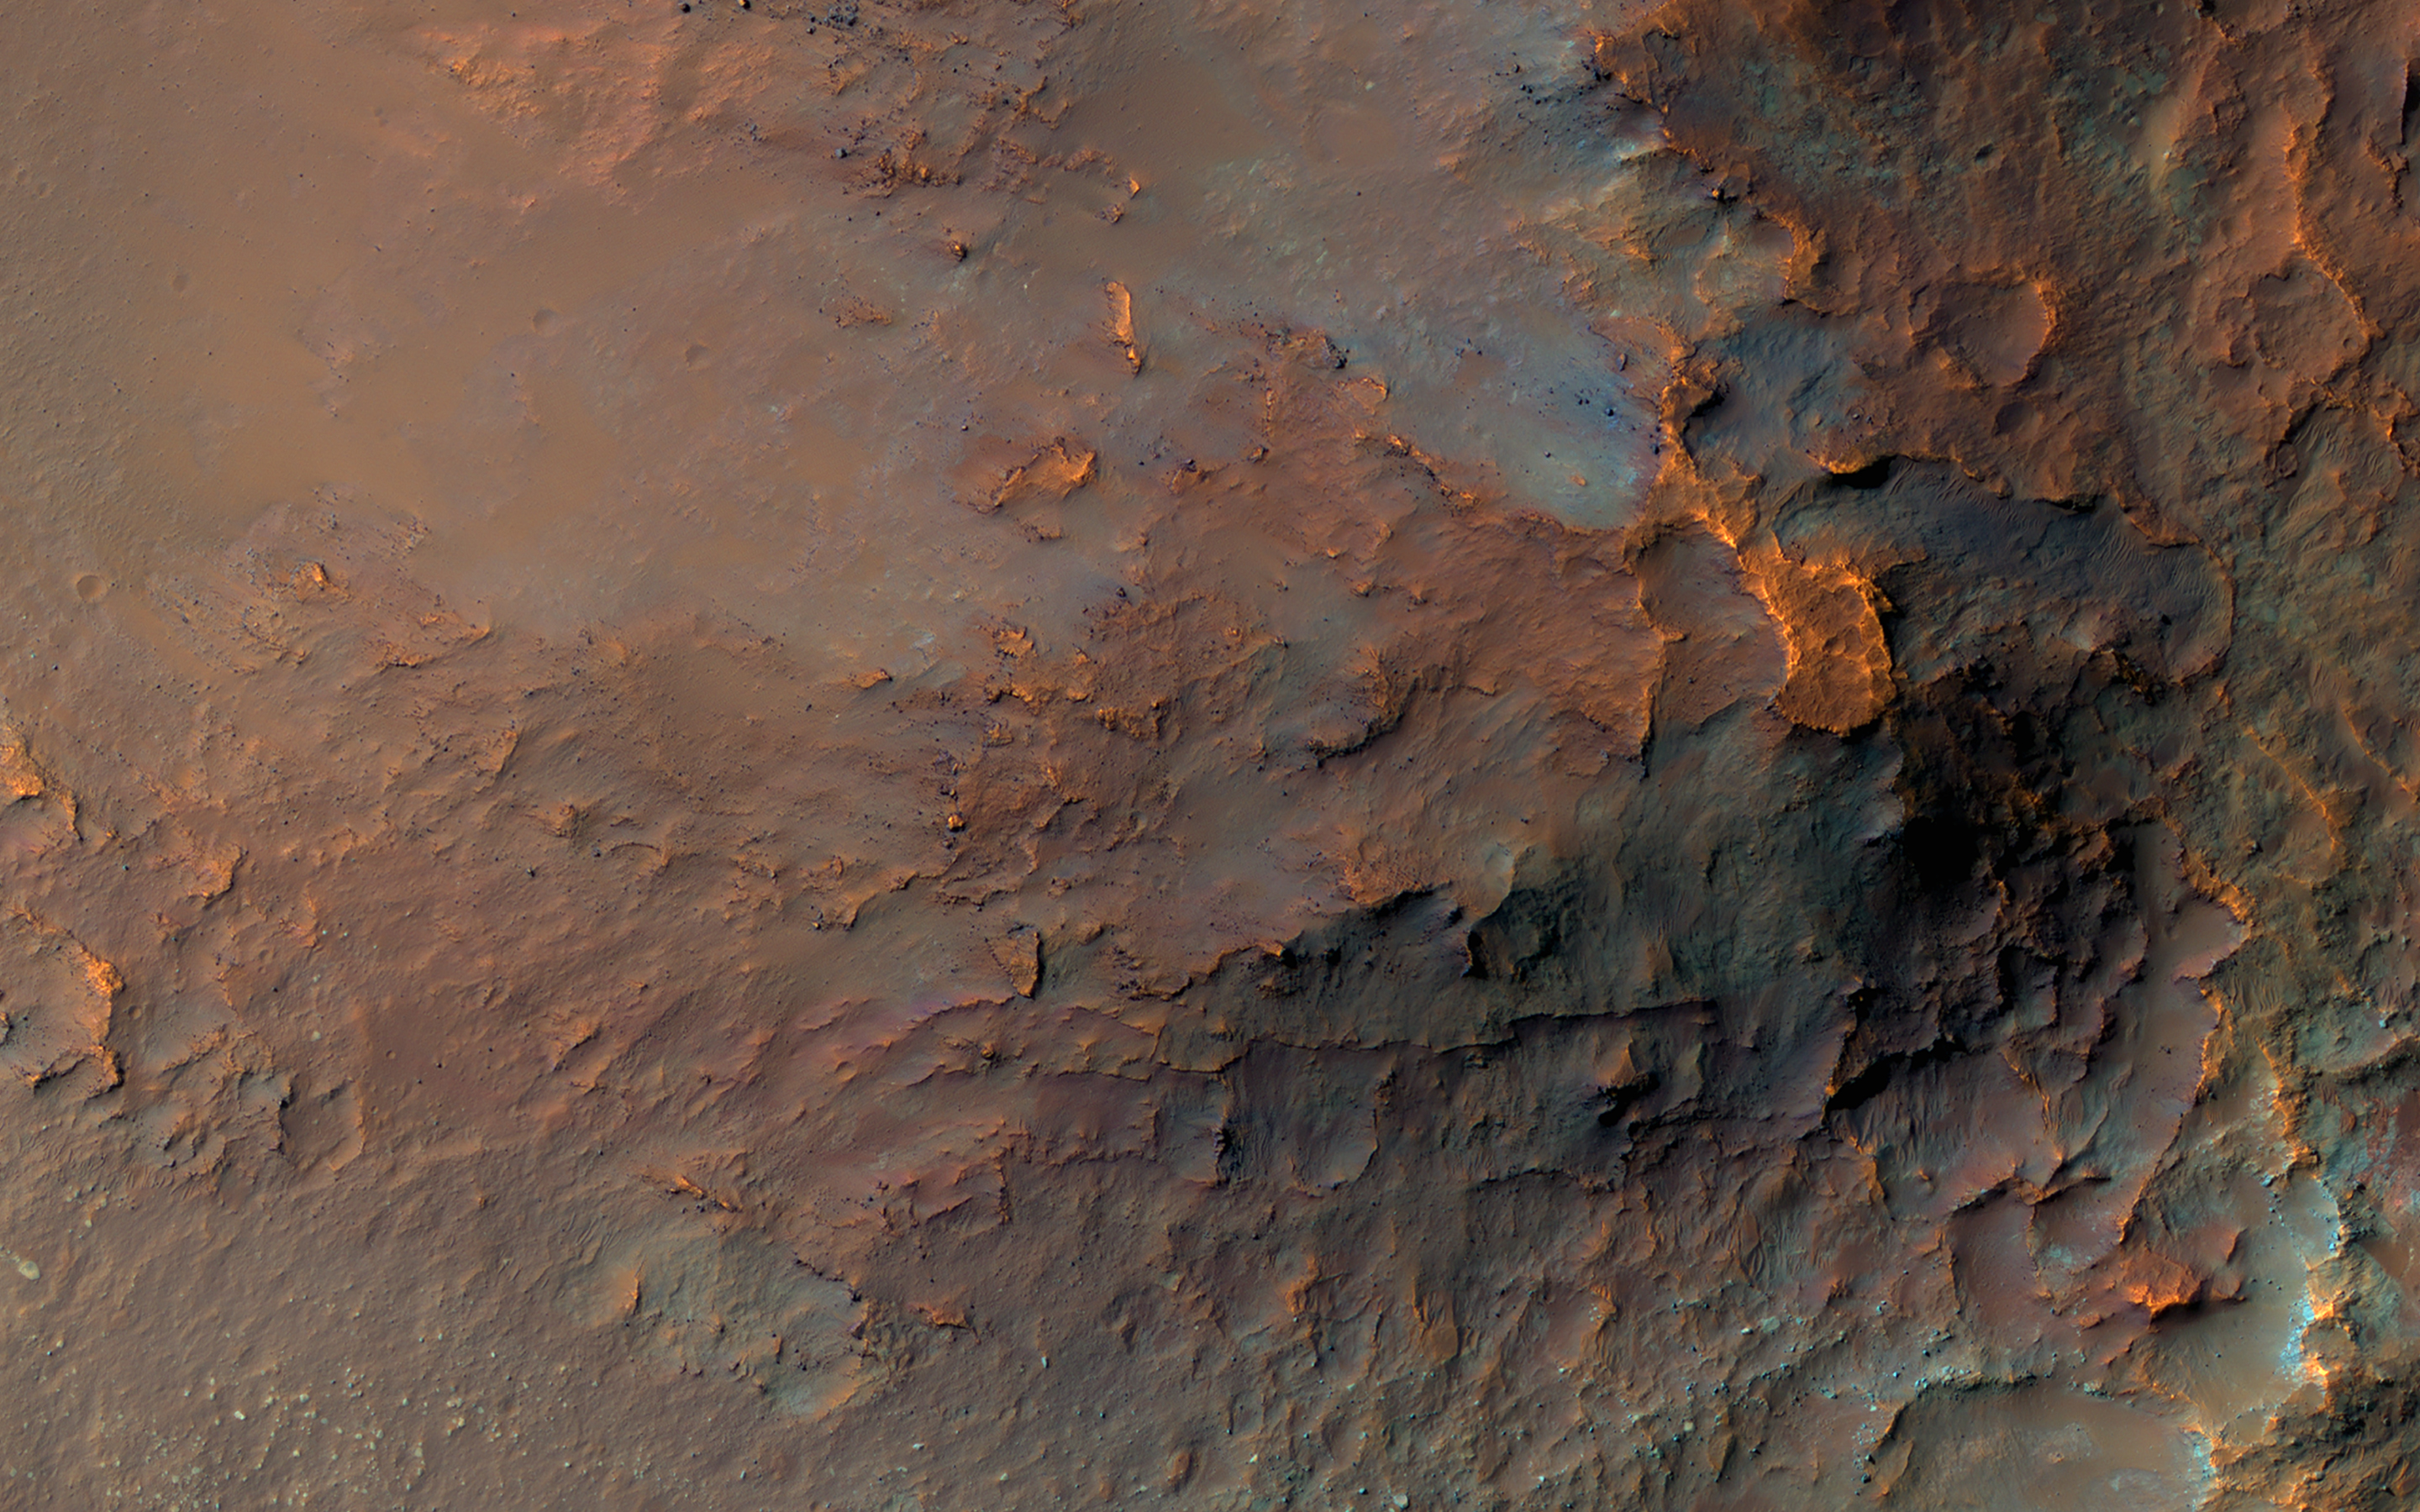

A Colorful Landslide in Eos Chasma

This image was requested in the very first month of MRO’s Primary Science Phase, November 2006. Due to many competing targets in the Valles Marineris canyon system, it took nearly 15 years to acquire. But it was worth the wait!

A massive landslide has transported diverse rocks from the canyon’s wall layers down onto its floor, jumbling them up in the process. Lower-resolution infrared data had previously revealed an unusual concentration of the igneous mineral orthopyroxene at this location. The range of colors visible to HiRISE implies that many other minerals are present here as well.

The map is projected here at a scale of 25 centimeters (9.8 inches) per pixel. (The original image scale is 26.6 centimeters [10.5 inches] per pixel [with 1 x 1 binning]; objects on the order of 80 centimeters [31.5 inches] across are resolved.) North is up.

The University of Arizona, in Tucson, operates HiRISE, which was built by Ball Aerospace & Technologies Corp., in Boulder, Colorado. NASA’s Jet Propulsion Laboratory, a division of Caltech in Pasadena, California, manages the Mars Reconnaissance Orbiter Project for NASA’s Science Mission Directorate, Washington.

Credit: NASA/JPL-Caltech/University of Arizona